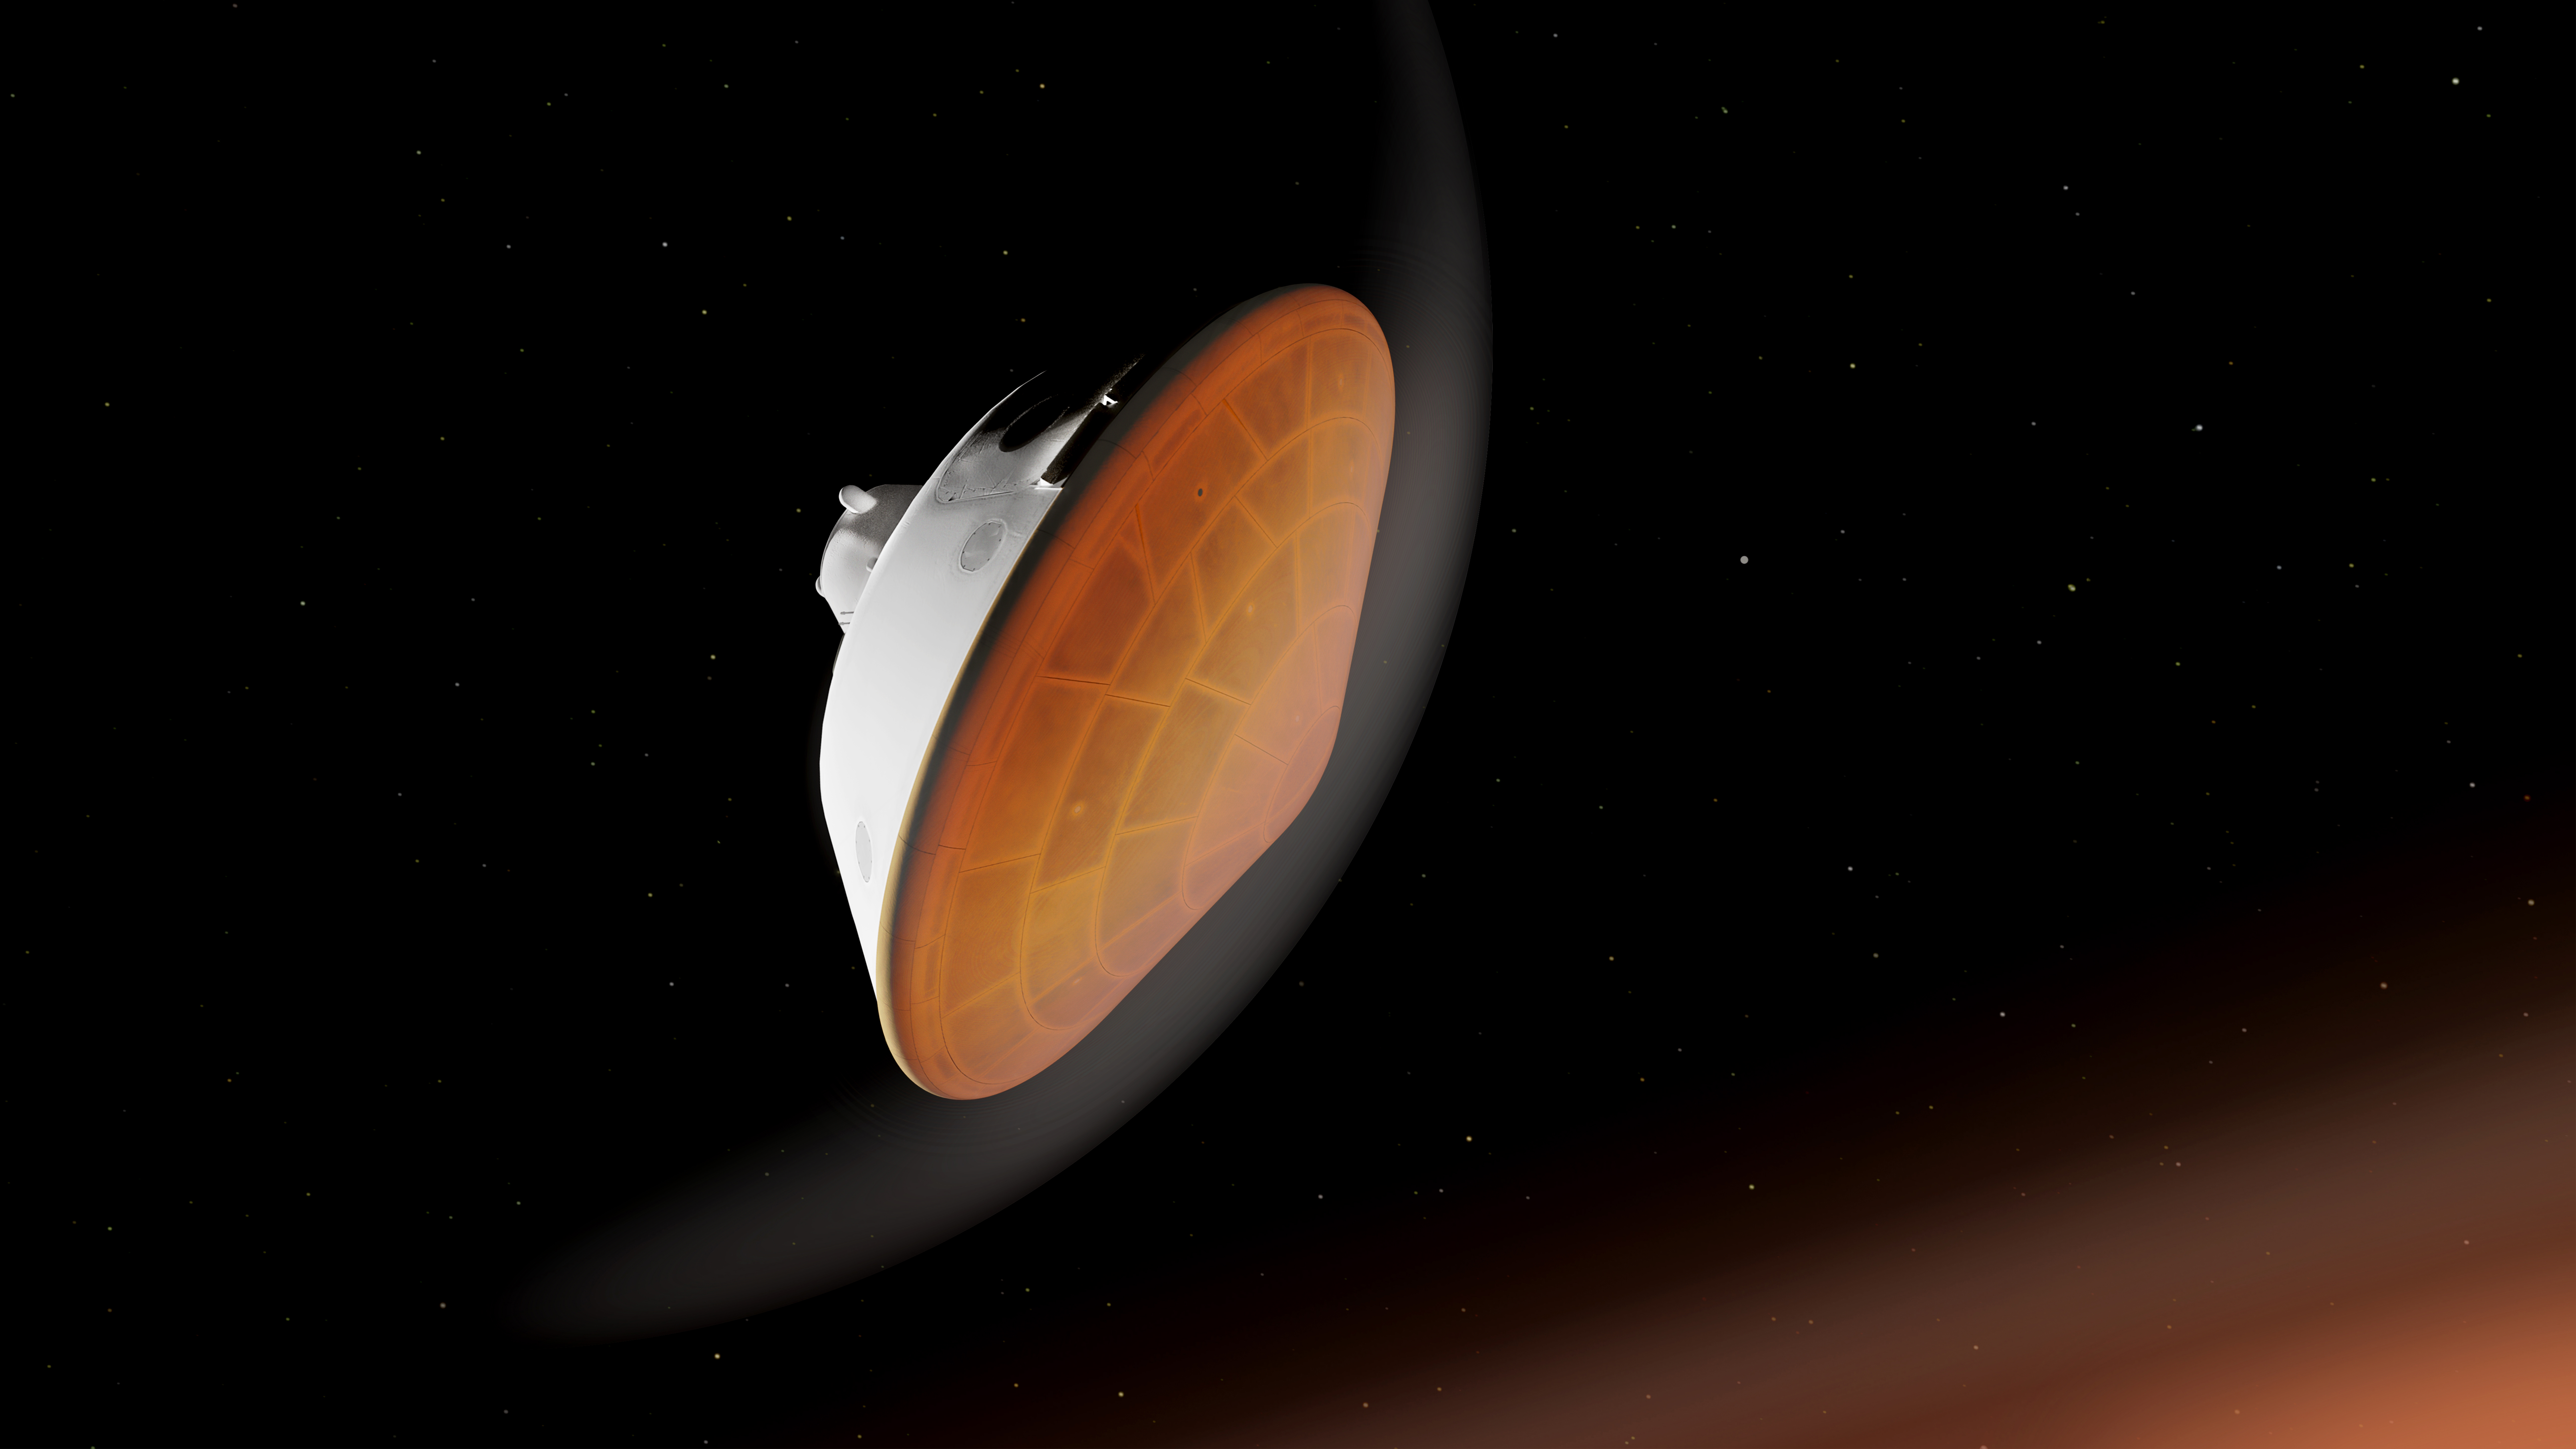

Entering the Martian Atmosphere with the Perseverance Rover (Illustration)

With its heat shield facing the planet, NASA’s Perseverance rover begins its descent through the Martian atmosphere in this illustration. Hundreds of critical events must execute perfectly and exactly on time for the rover to land on Mars safely on Feb. 18, 2021.

Entry, Descent, and Landing, or “EDL,” begins when the spacecraft reaches the top of the Martian atmosphere, traveling nearly 12,500 mph (20,000 kph).

The aeroshell, which encloses the rover and descent stage, makes the trip to the surface on its own. The vehicle fires small thrusters on the backshell to reorient itself and make sure the heat shield is facing forward as it plunges into the atmosphere.

NASA’s Jet Propulsion Laboratory in Southern California built and will manage operations of the Mars 2020 Perseverance rover for NASA.

Credit: NASA/JPL-Caltech